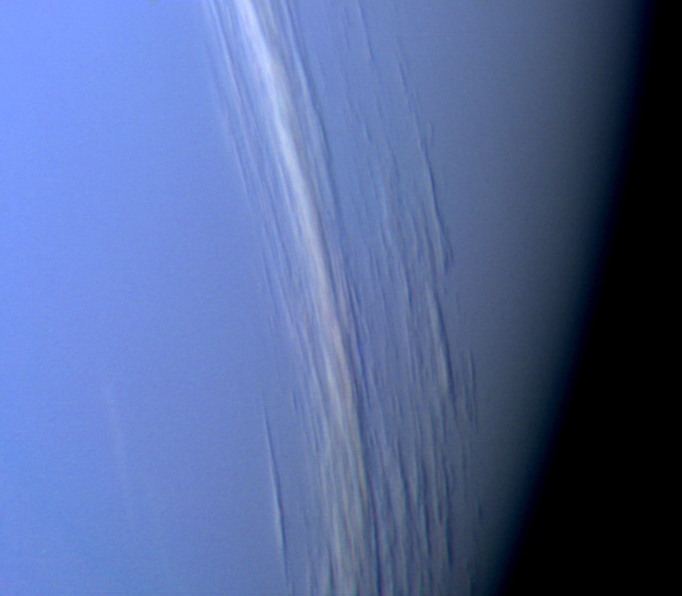

Neptune Clouds Showing Vertical Relief

This Voyager 2 high resolution color image, taken 2 hours before closest approach, provides obvious evidence of vertical relief in Neptune’s bright cloud streaks. These clouds were observed at a latitude of 29 degrees north near Neptune’s east terminator. The linear cloud forms are stretched approximately along lines of constant latitude and the sun is toward the lower left. The bright sides of the clouds which face the sun are brighter than the surrounding cloud deck because they are more directly exposed to the sun. Shadows can be seen on the side opposite the sun. These shadows are less distinct at short wavelengths (violet filter) and more distinct at long wavelengths (orange filter). This can be understood if the underlying cloud deck on which the shadow is cast is at a relatively great depth, in which case scattering by molecules in the overlying atmosphere will diffuse light into the shadow. Because molecules scatter blue light much more efficiently than red light, the shadows will be darkest at the longest (reddest) wavelengths, and will appear blue under white light illumination. The resolution of this image is 11 kilometers (6.8 miles per pixel) and the range is only 157,000 kilometers (98,000 miles). The width of the cloud streaks range from 50 to 200 kilometers (31 to 124 miles), and their shadow widths range from 30 to 50 kilometers (18 to 31 miles). Cloud heights appear to be of the order of 50 kilometers (31 miles). This corresponds to 2 scale heights. The Voyager Mission is conducted by JPL for NASA’s Office of Space Science and Applications.

Credit: NASA/JPL